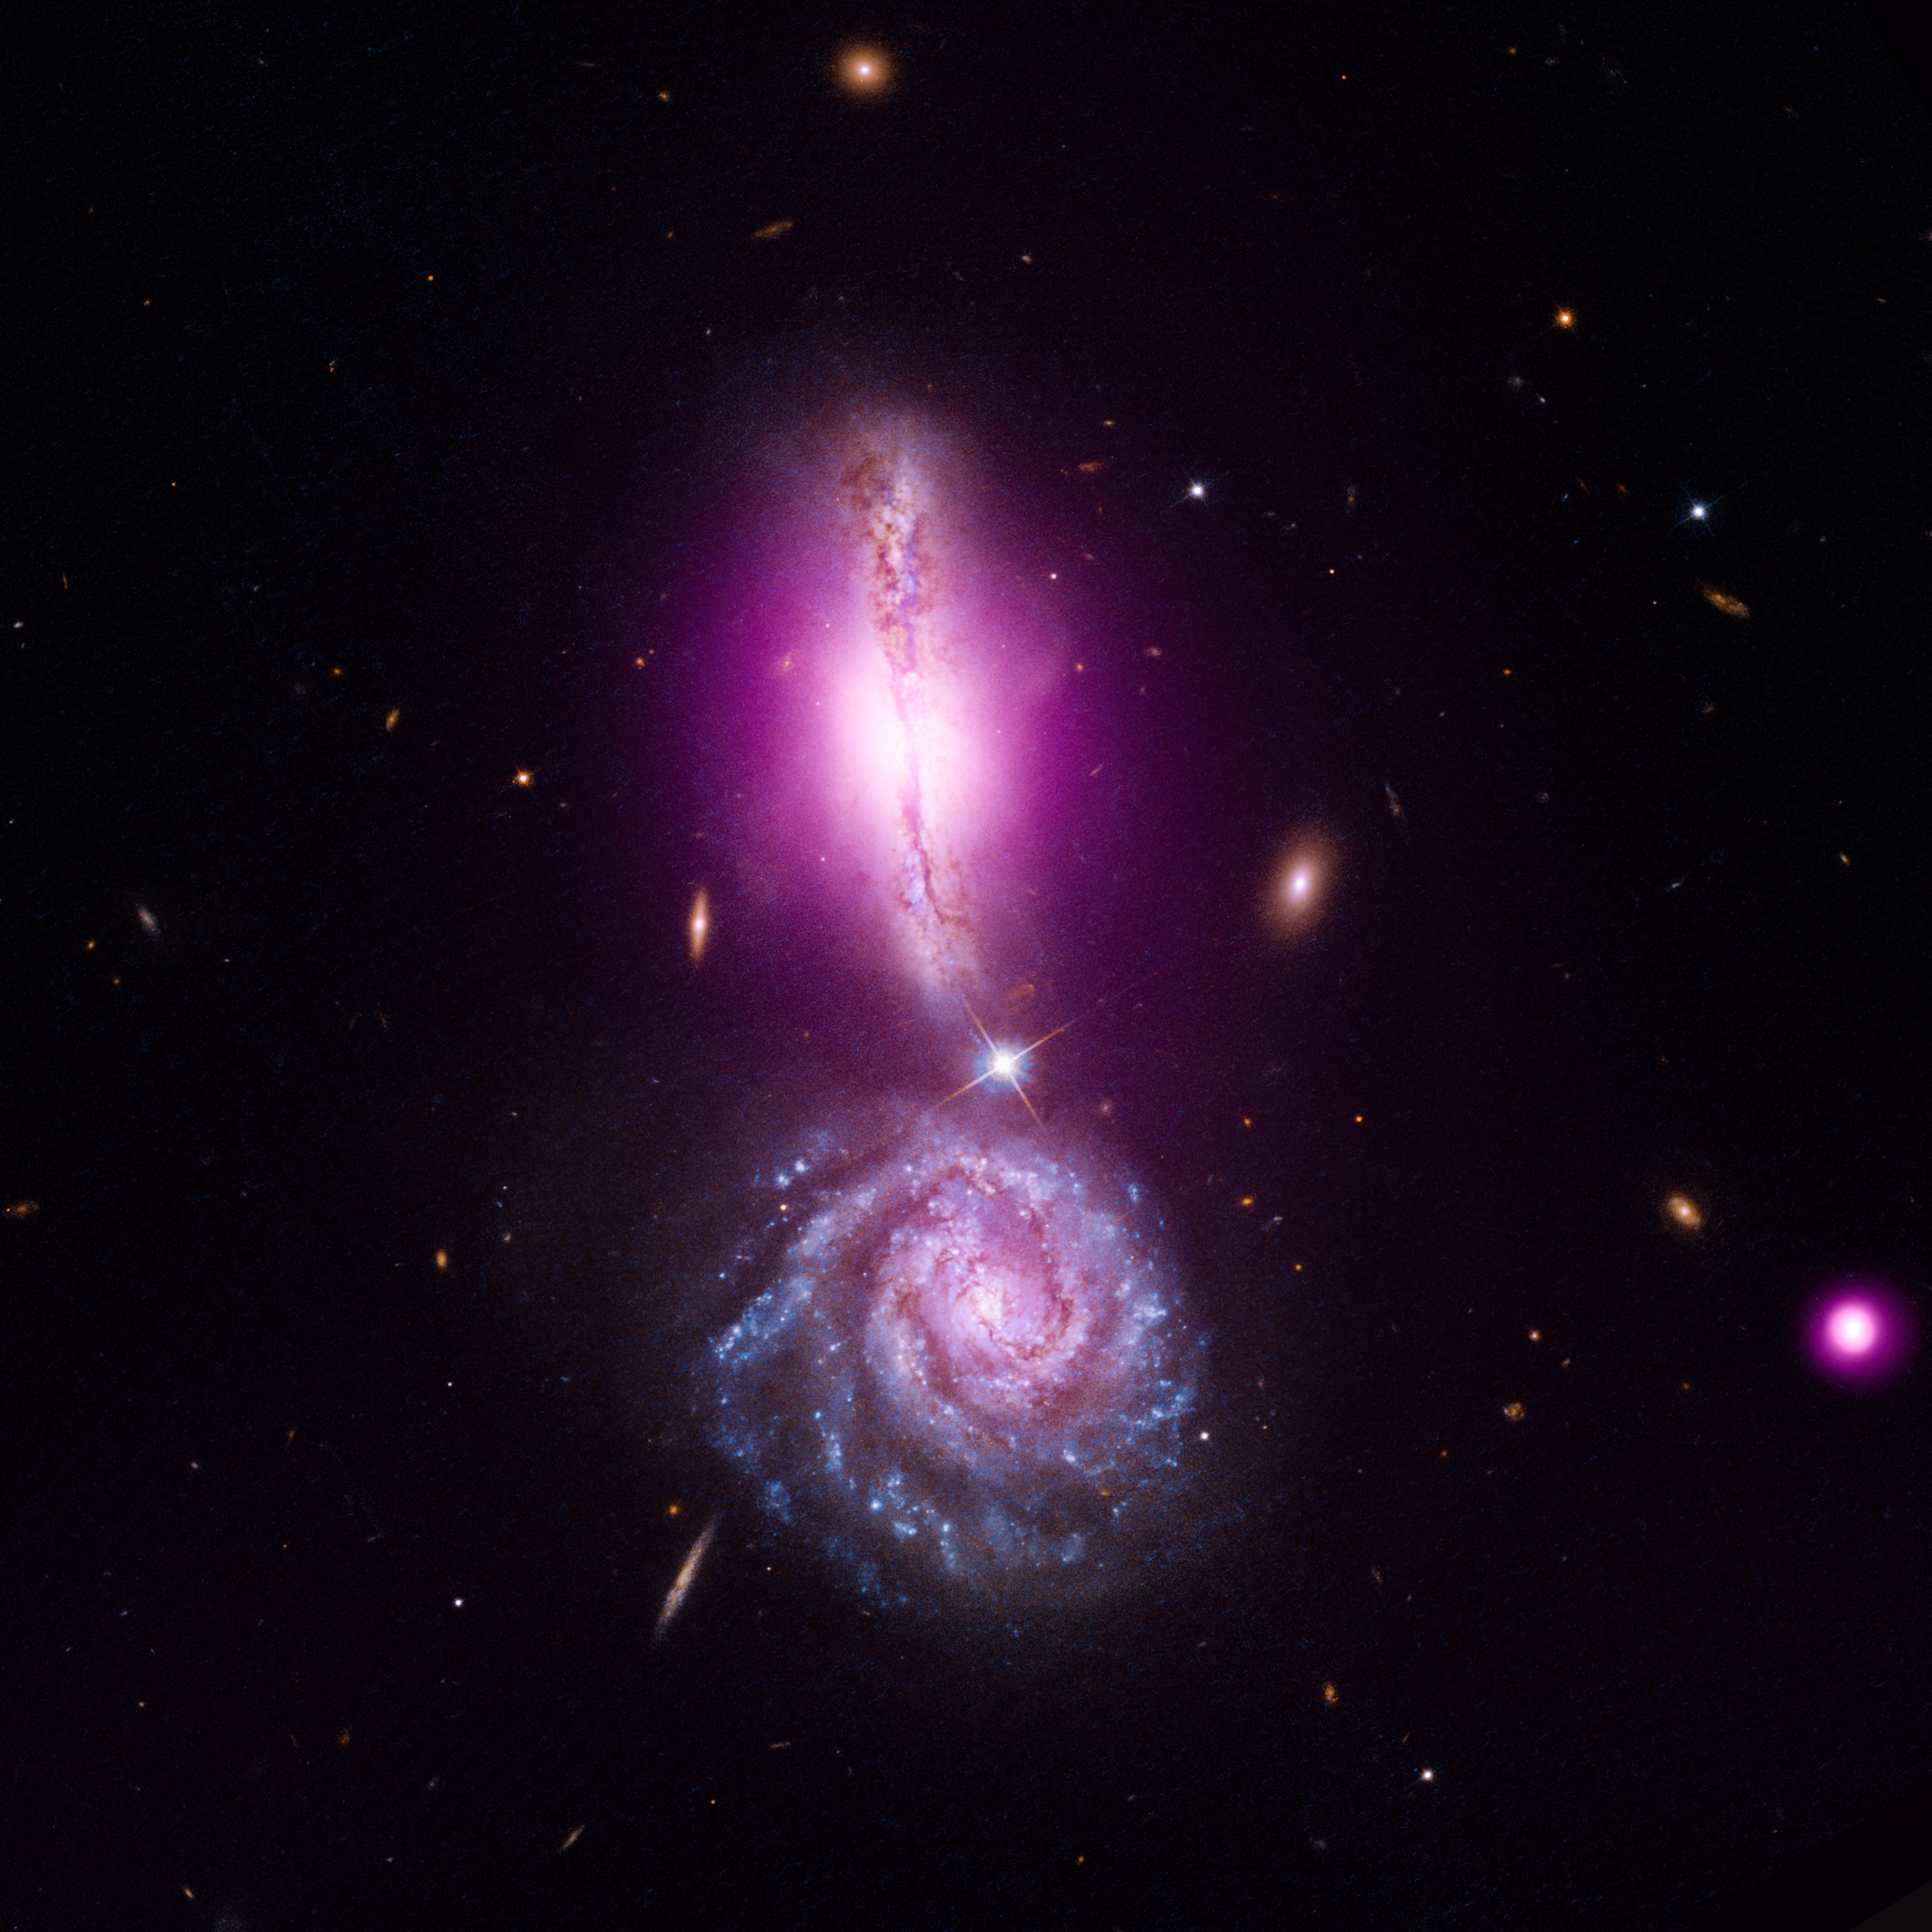

VV 340: A Cosmic Exclamation Point

Object Name: VV 340
Object Description: Interacting Galaxies

Credit: NASA, CXC, IfA, NRAO, STScI, and D. Sanders, and A. Evans